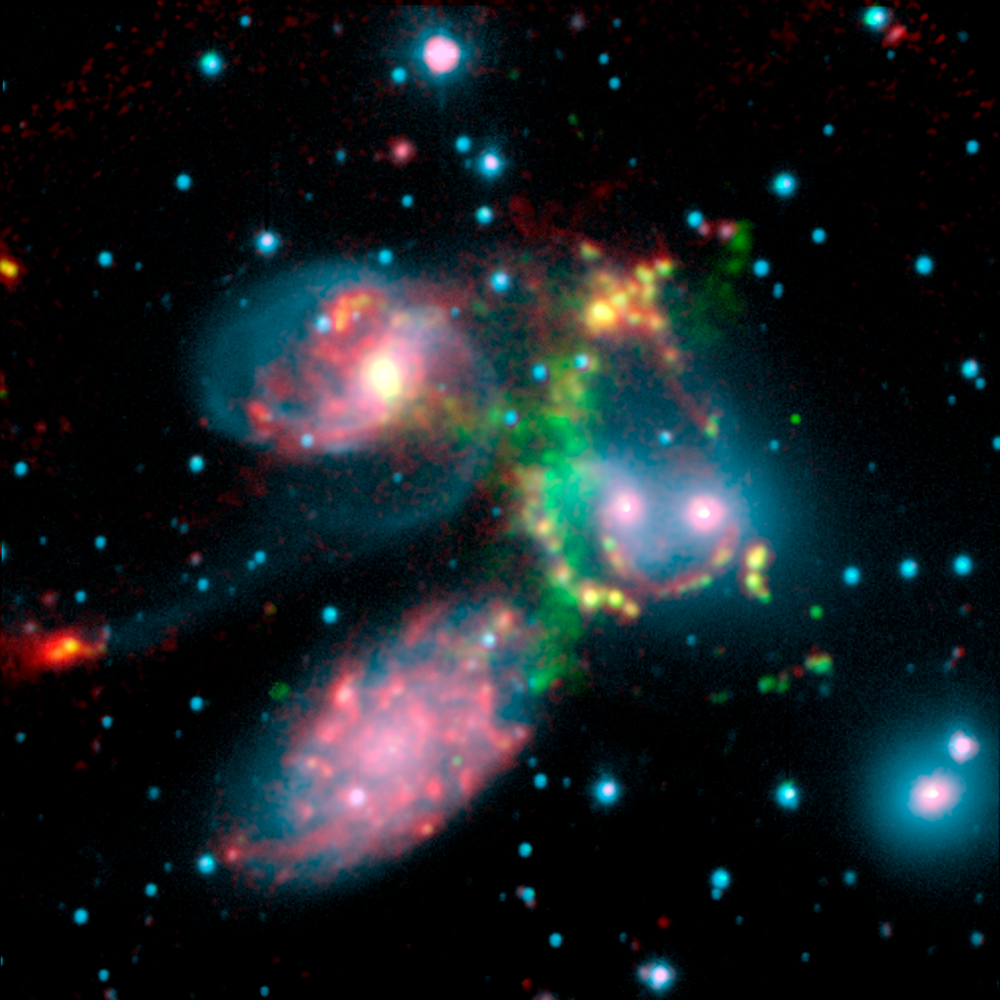

A Shocking Surprise in Stephan's Quintet

This false-color composite image of the Stephan's Quintet galaxy cluster clearly shows one of the largest shock waves ever seen (green arc), produced by one galaxy falling toward another at over a million miles per hour. It is made up of data from NASA's Spitzer Space Telescope and a ground-based telescope in Spain.

Four of the five galaxies in this image are involved in a violent collision, which has already stripped most of the hydrogen gas from the interiors of the galaxies. The centers of the galaxies appear as bright yellow-pink knots inside a blue haze of stars, and the galaxy producing all the turmoil, NGC7318b, is the left of two small bright regions in the middle right of the image. One galaxy, the large spiral at the bottom left of the image, is a foreground object and is not associated with the cluster.

The titanic shock wave, larger than our own Milky Way galaxy, was detected by the ground-based telescope using visible-light wavelengths. It consists of hot hydrogen gas. As NGC7318b collides with gas spread throughout the cluster, atoms of hydrogen are heated in the shock wave, producing the green glow.

Spitzer pointed its infrared spectrograph at the peak of this shock wave (middle of green glow) to learn more about its inner workings. This instrument breaks light apart into its basic components. Data from the instrument are referred to as spectra and are displayed as curving lines that indicate the amount of light coming at each specific wavelength.

The Spitzer spectrum showed a strong infrared signature for incredibly turbulent gas made up of hydrogen molecules. This gas is caused when atoms of hydrogen rapidly pair-up to form molecules in the wake of the shock wave. Molecular hydrogen, unlike atomic hydrogen, gives off most of its energy through vibrations that emit in the infrared.

This highly disturbed gas is the most turbulent molecular hydrogen ever seen. Astronomers were surprised not only by the turbulence of the gas, but by the incredible strength of the emission. The reason the molecular hydrogen emission is so powerful is not yet completely understood.

Stephan's Quintet is located 300 million light-years away in the Pegasus constellation.

This image is composed of three data sets: near-infrared light (blue) and visible light called H-alpha (green) from the Calar Alto Observatory in Spain, operated by the Max Planck Institute in Germany; and 8-micron infrared light (red) from Spitzer's infrared array camera.

Stephan's Quintet is located 300 million light-years away in the Pegasus constellation.

Credit: NASA/JPL-Caltech/Max-Planck Institute/P. Appleton (Spitzer Science Center/Caltech)